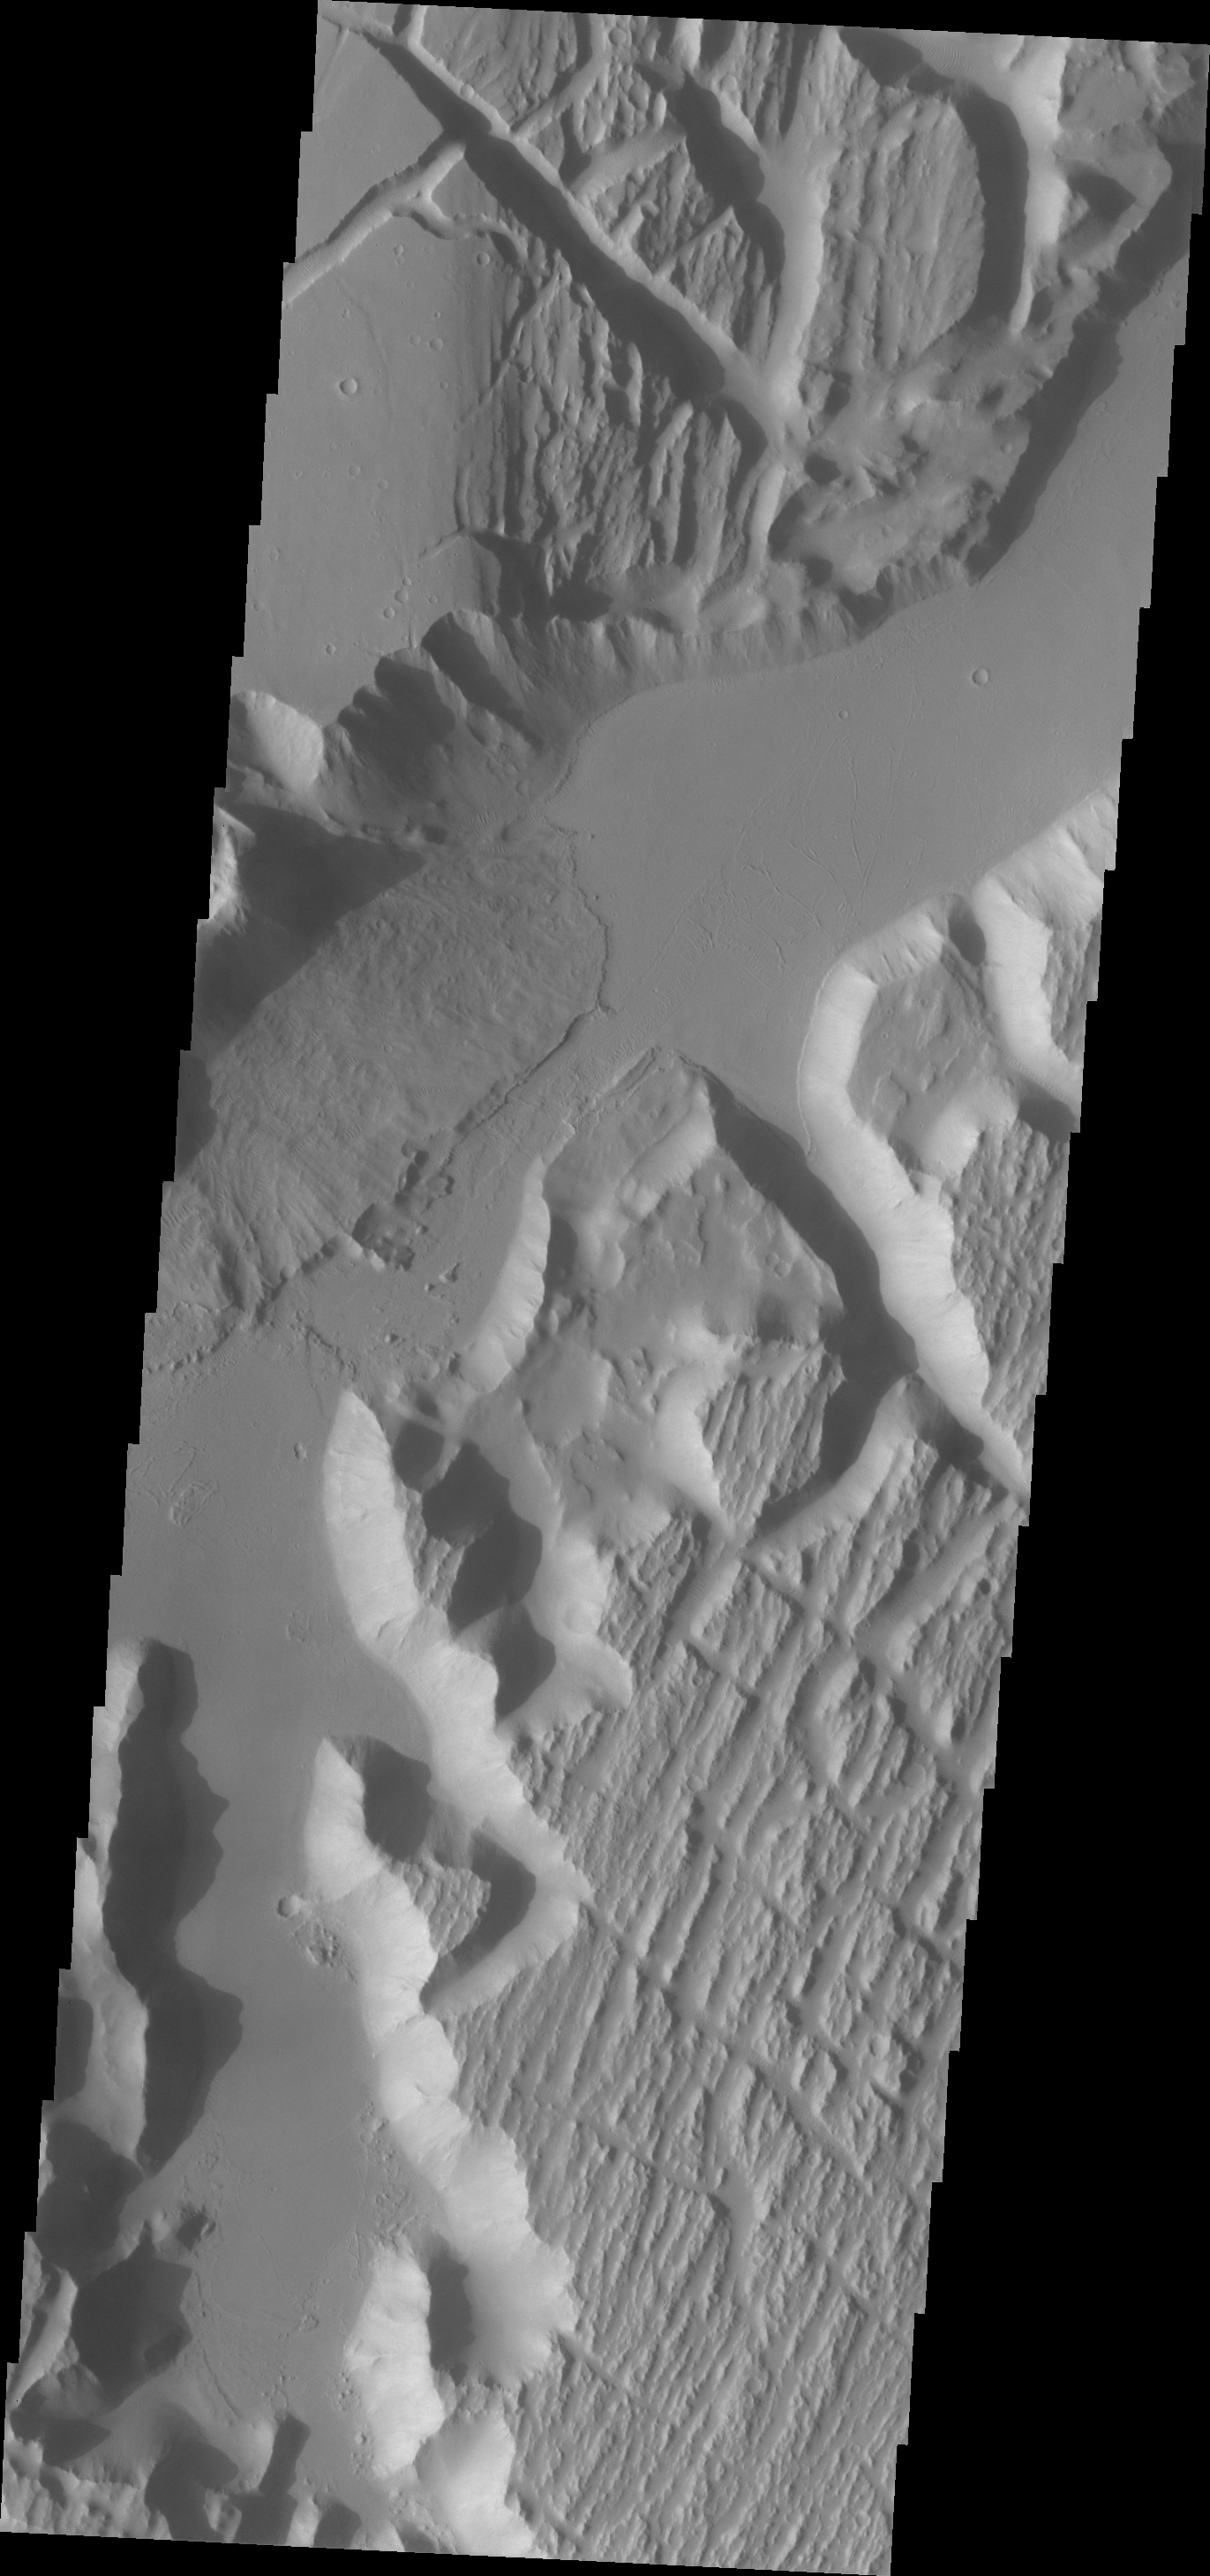

Kasei Valles

Today’s VIS image shows the southwestern part of Kasei Valles.

Credit: NASA/JPL/ASU